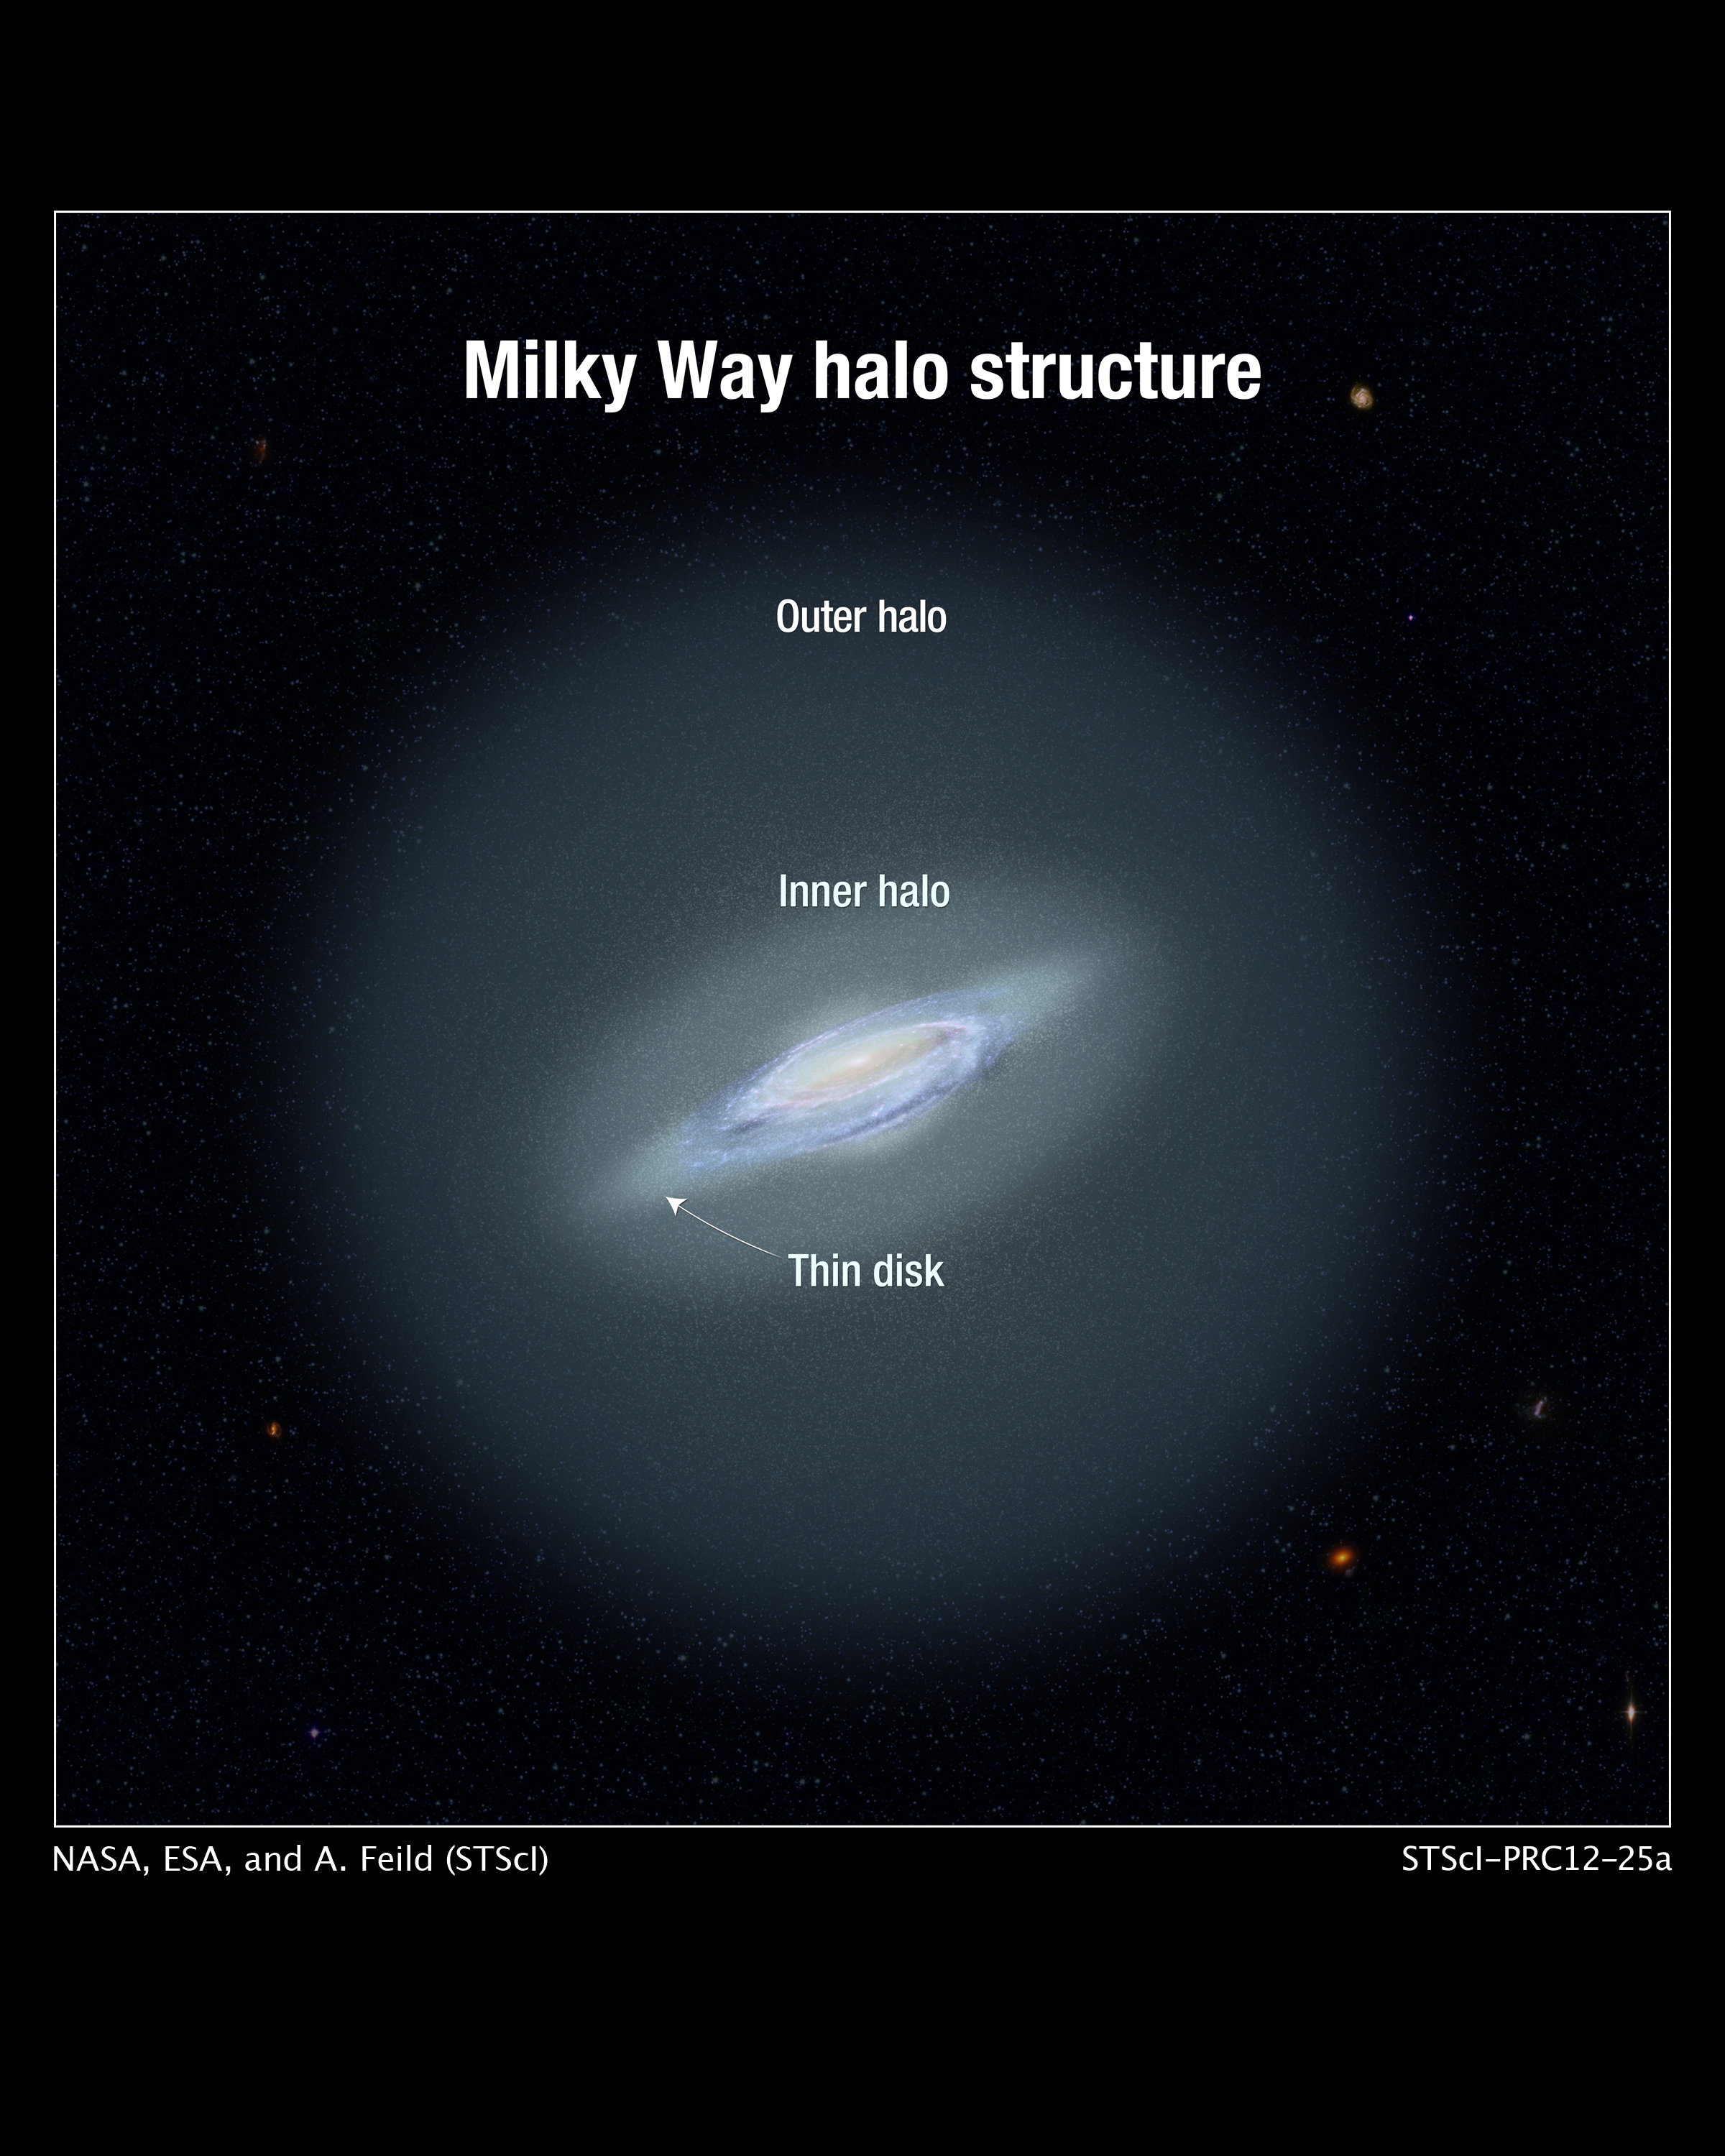

Structure of Milky Way’s Halo (Artist’s Illustration)

This illustration shows the Milky Way galaxy's inner and outer halos. A halo is a spherical cloud of stars surrounding a galaxy. Astronomers have proposed that the Milky Way's halo is composed of two populations of stars. The age of the stars in the inner halo, according to measurements by the Paranal Observatory, is 11.5 billion years old. The measurements suggest the inner-halo stars are younger than the outer-halo population, some of which could be 13.5 billion years old.

Credit: NASA, ESA, and A. Feild (STScI)